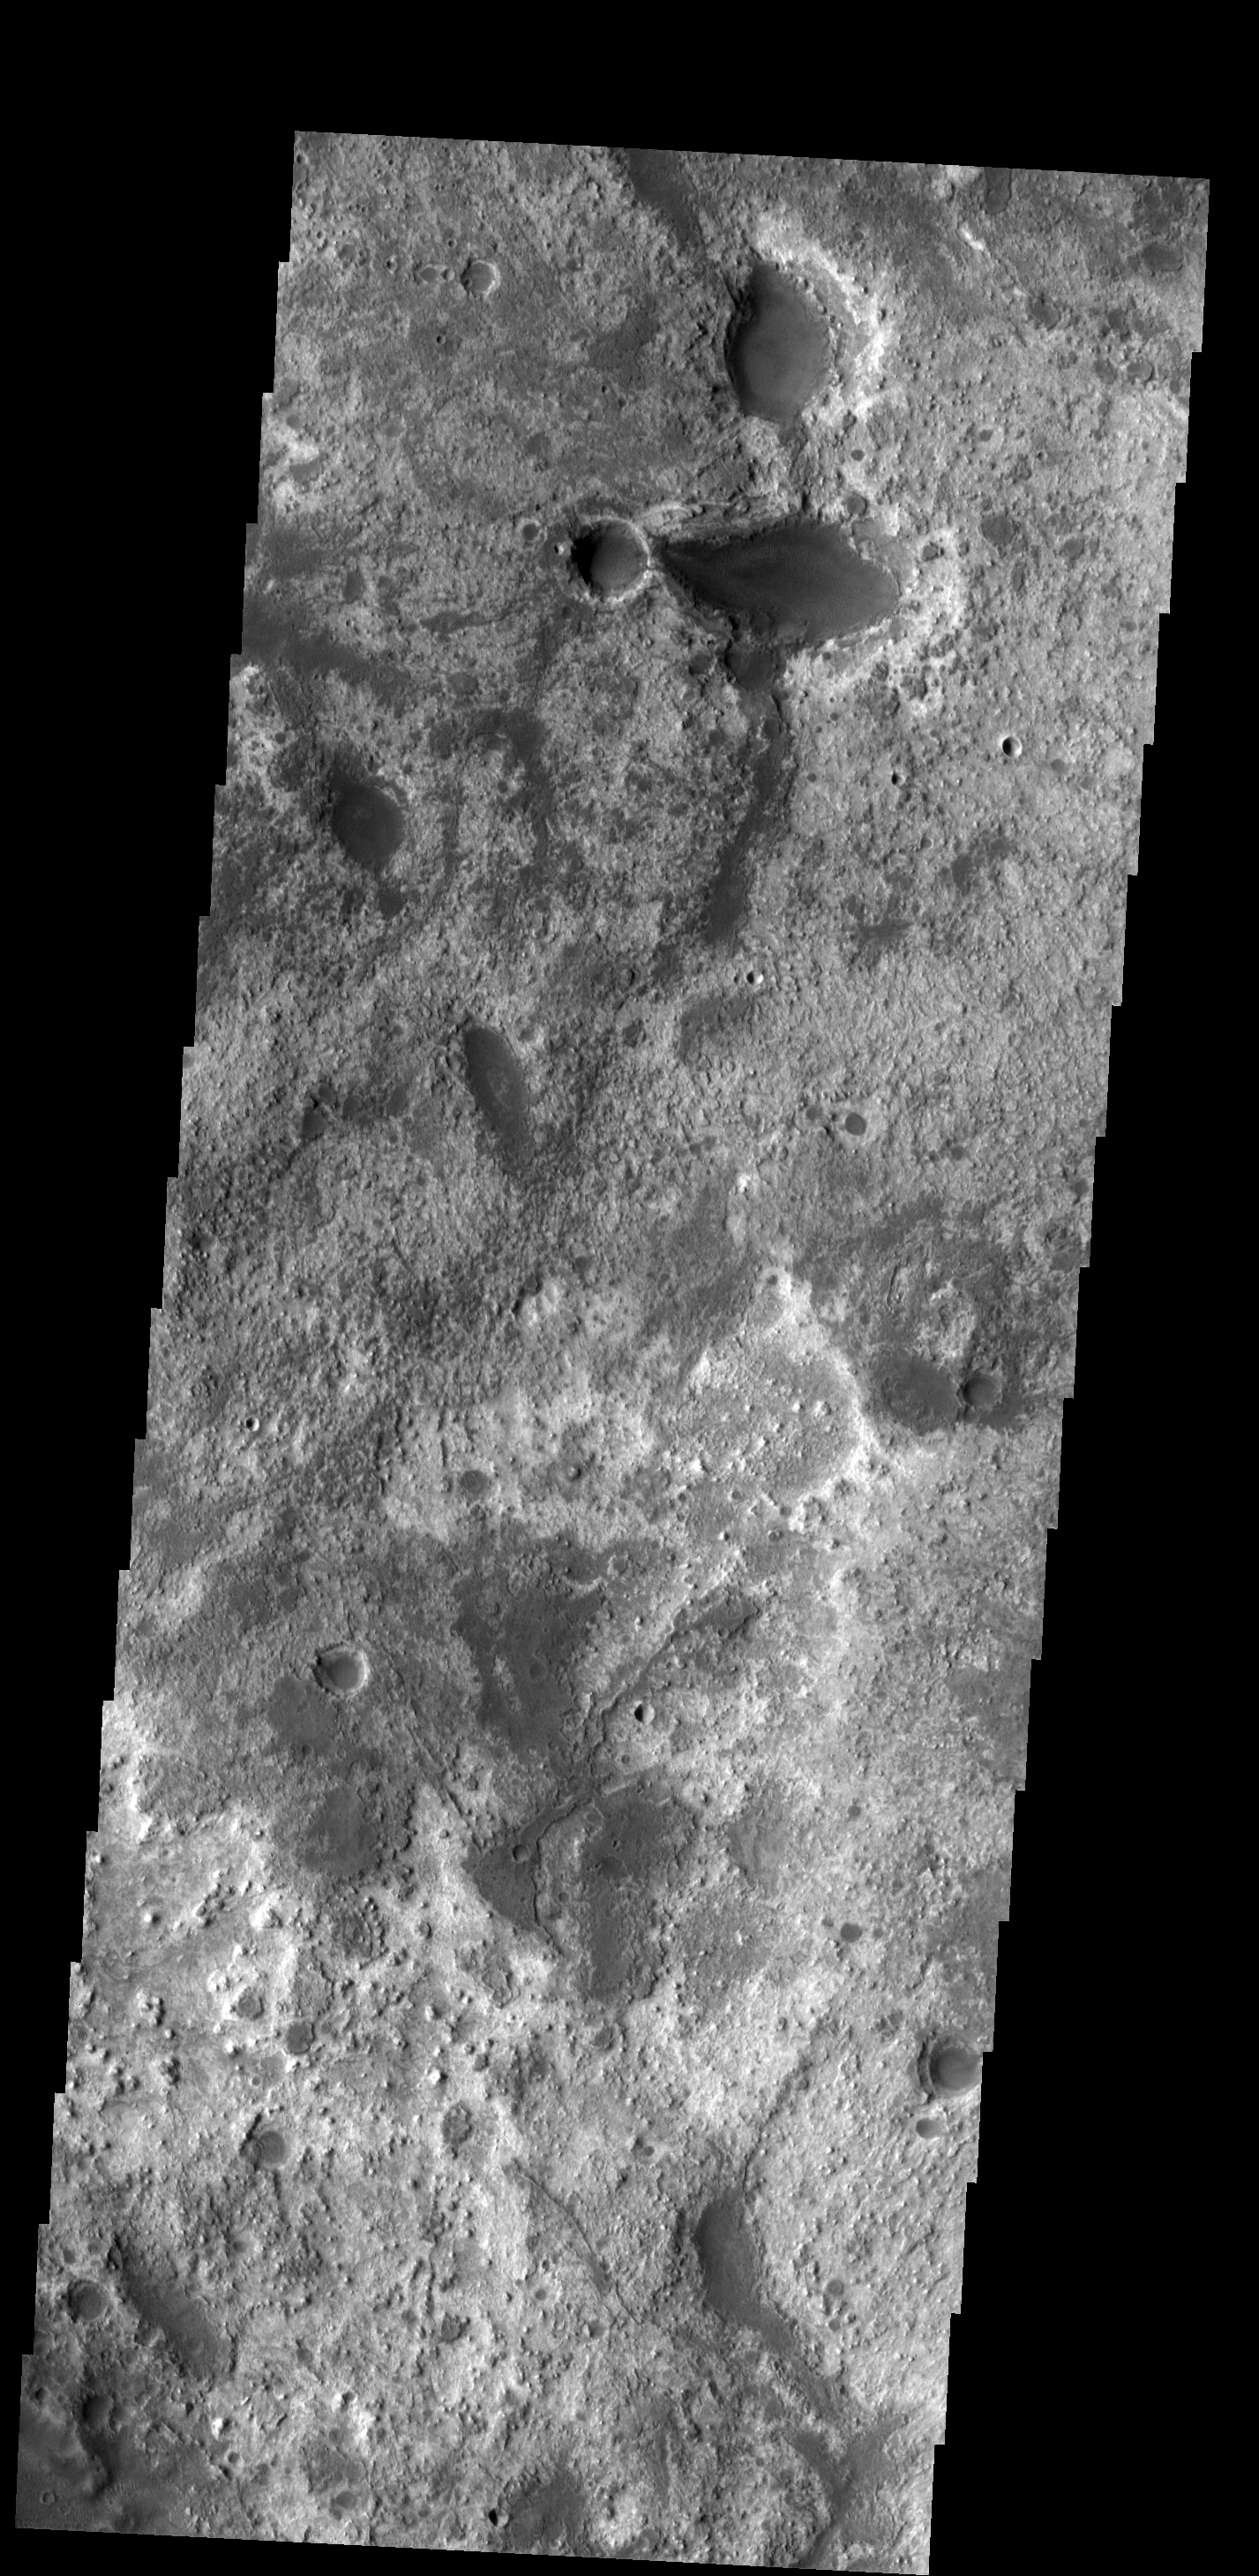

Arabia Terra

This region of Arabia Terra has several different layers of material exposed. These layers occur at the highland/lowland boundary.

Image information: VIS instrument. Latitude 26.7N, Longitude 341.0E. 19 meter/pixel resolution.

Please see the THEMIS Data Citation Note for details on crediting THEMIS images.

Note: this THEMIS visual image has not been radiometrically nor geometrically calibrated for this preliminary release. An empirical correction has been performed to remove instrumental effects. A linear shift has been applied in the cross-track and down-track direction to approximate spacecraft and planetary motion. Fully calibrated and geometrically projected images will be released through the Planetary Data System in accordance with Project policies at a later time.

NASA’s Jet Propulsion Laboratory manages the 2001 Mars Odyssey mission for NASA’s Office of Space Science, Washington, D.C. The Thermal Emission Imaging System (THEMIS) was developed by Arizona State University, Tempe, in collaboration with Raytheon Santa Barbara Remote Sensing. The THEMIS investigation is led by Dr. Philip Christensen at Arizona State University. Lockheed Martin Astronautics, Denver, is the prime contractor for the Odyssey project, and developed and built the orbiter. Mission operations are conducted jointly from Lockheed Martin and from JPL, a division of the California Institute of Technology in Pasadena.

Credit: NASA/JPL/ASU